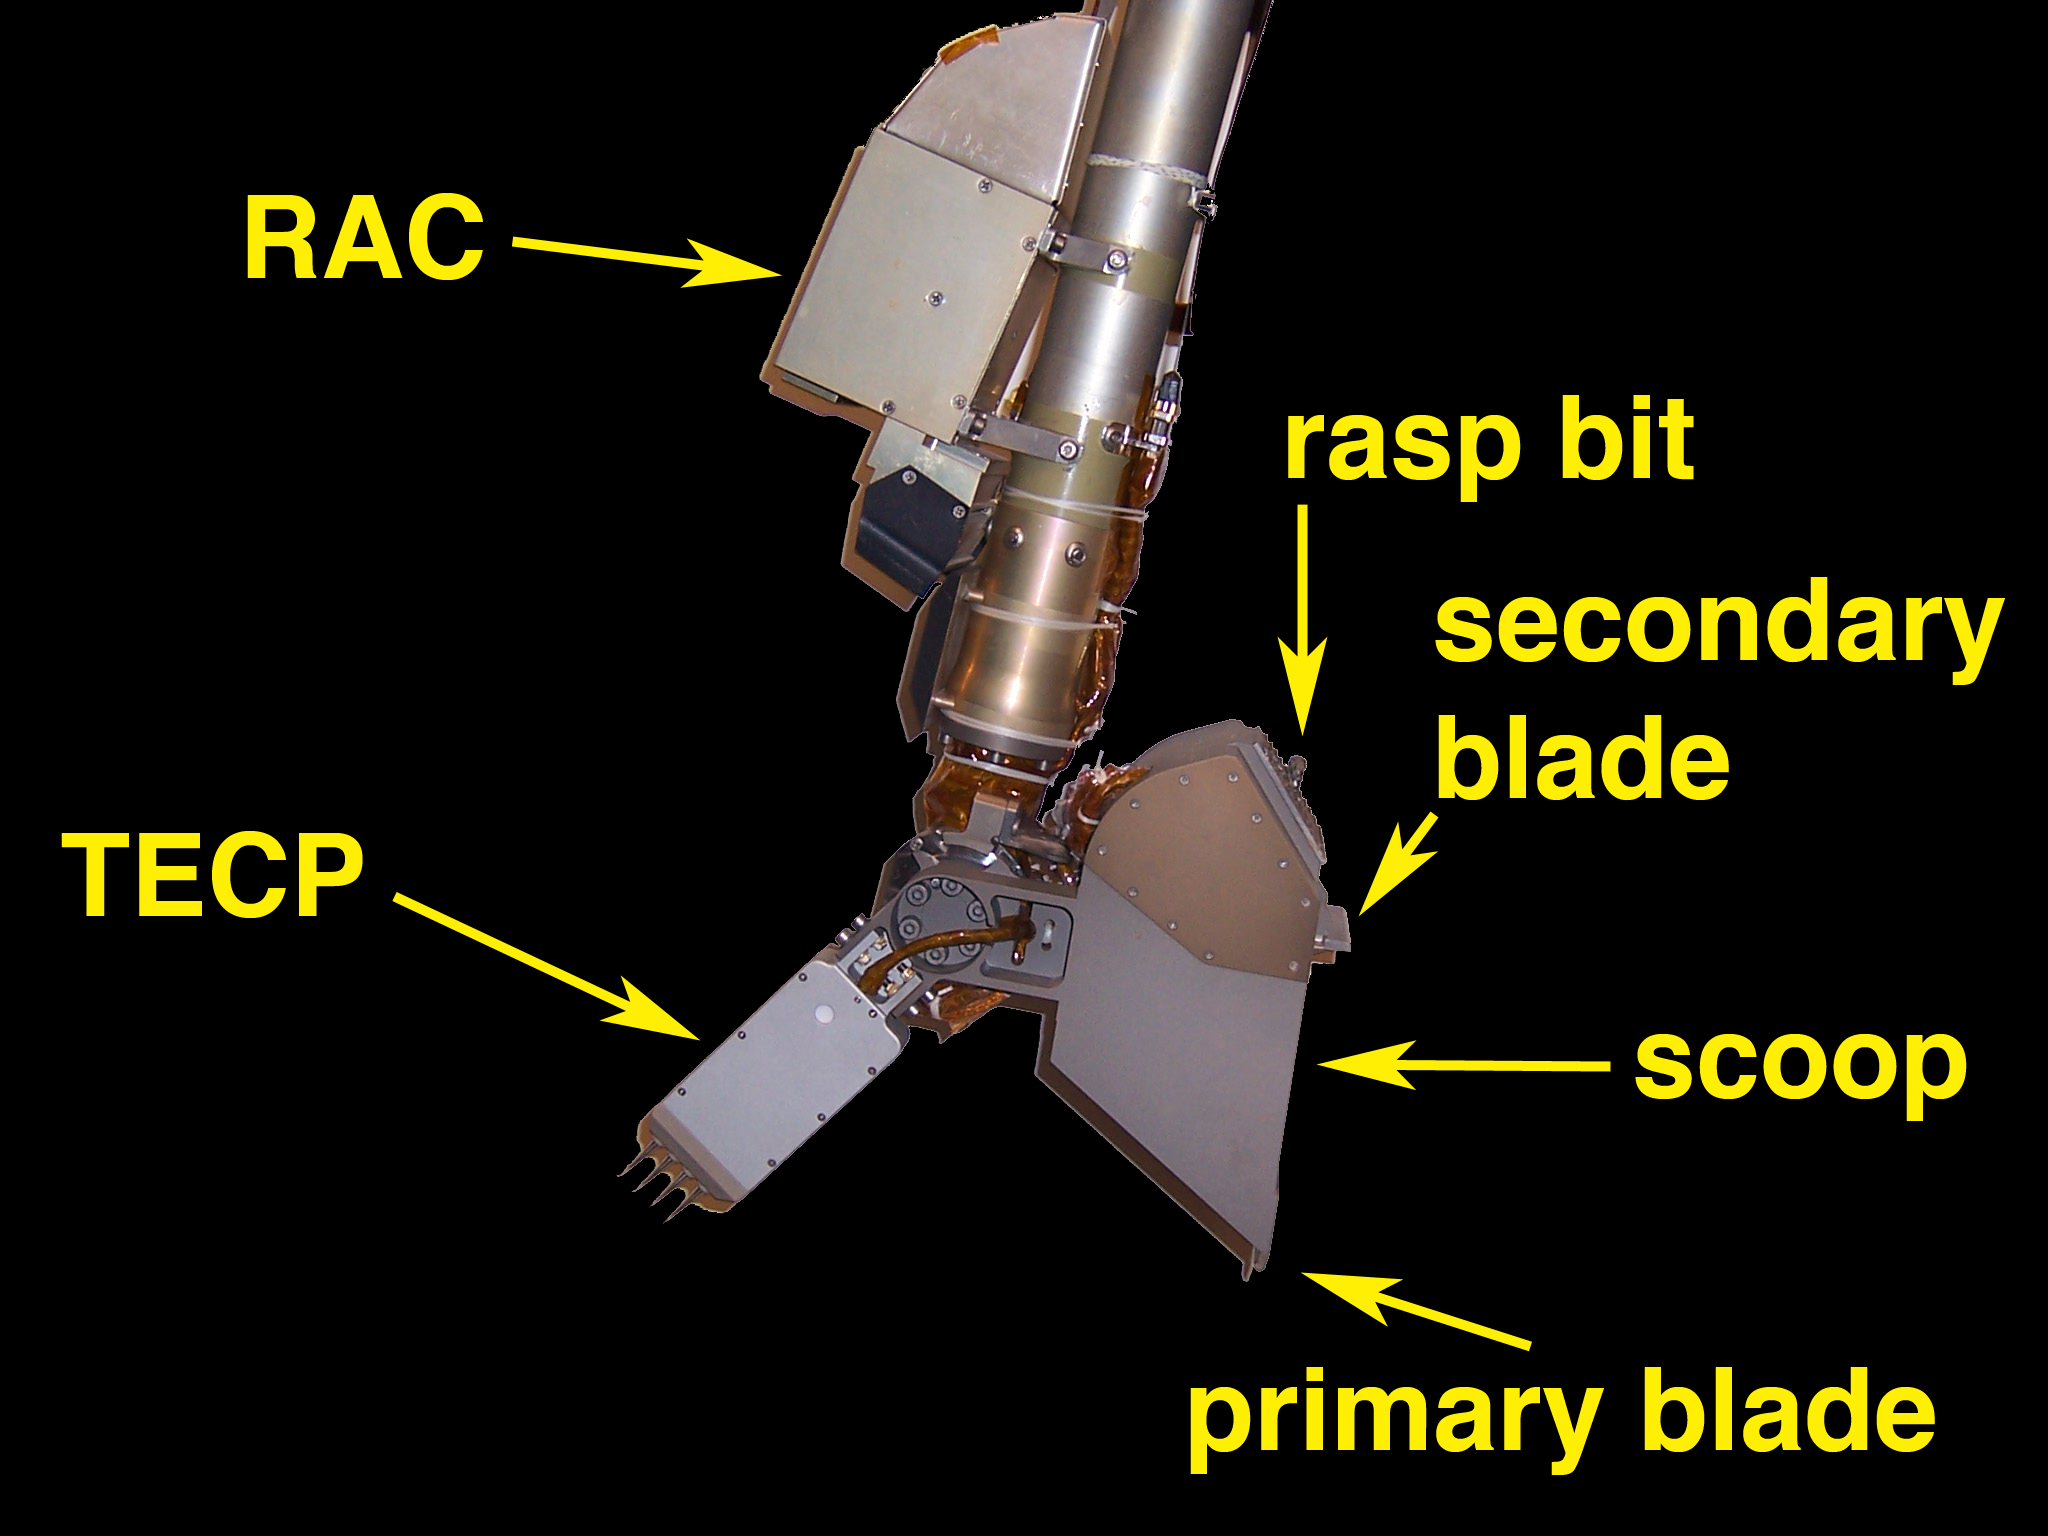

Robotic Arm End Effector

Image illustrates the tools on the end of the arm that are used to acquire samples, image the contents of the scoop, and perform science experiments.

The Phoenix Mission is led by the University of Arizona, Tucson, on behalf of NASA. Project management of the mission is by NASA’s Jet Propulsion Laboratory, Pasadena, Calif. Spacecraft development is by Lockheed Martin Space Systems, Denver.

Photojournal Note: As planned, the Phoenix lander, which landed May 25, 2008 23:53 UTC, ended communications in November 2008, about six months after landing, when its solar panels ceased operating in the dark Martian winter.

Credit: NASA/JPL-Caltech